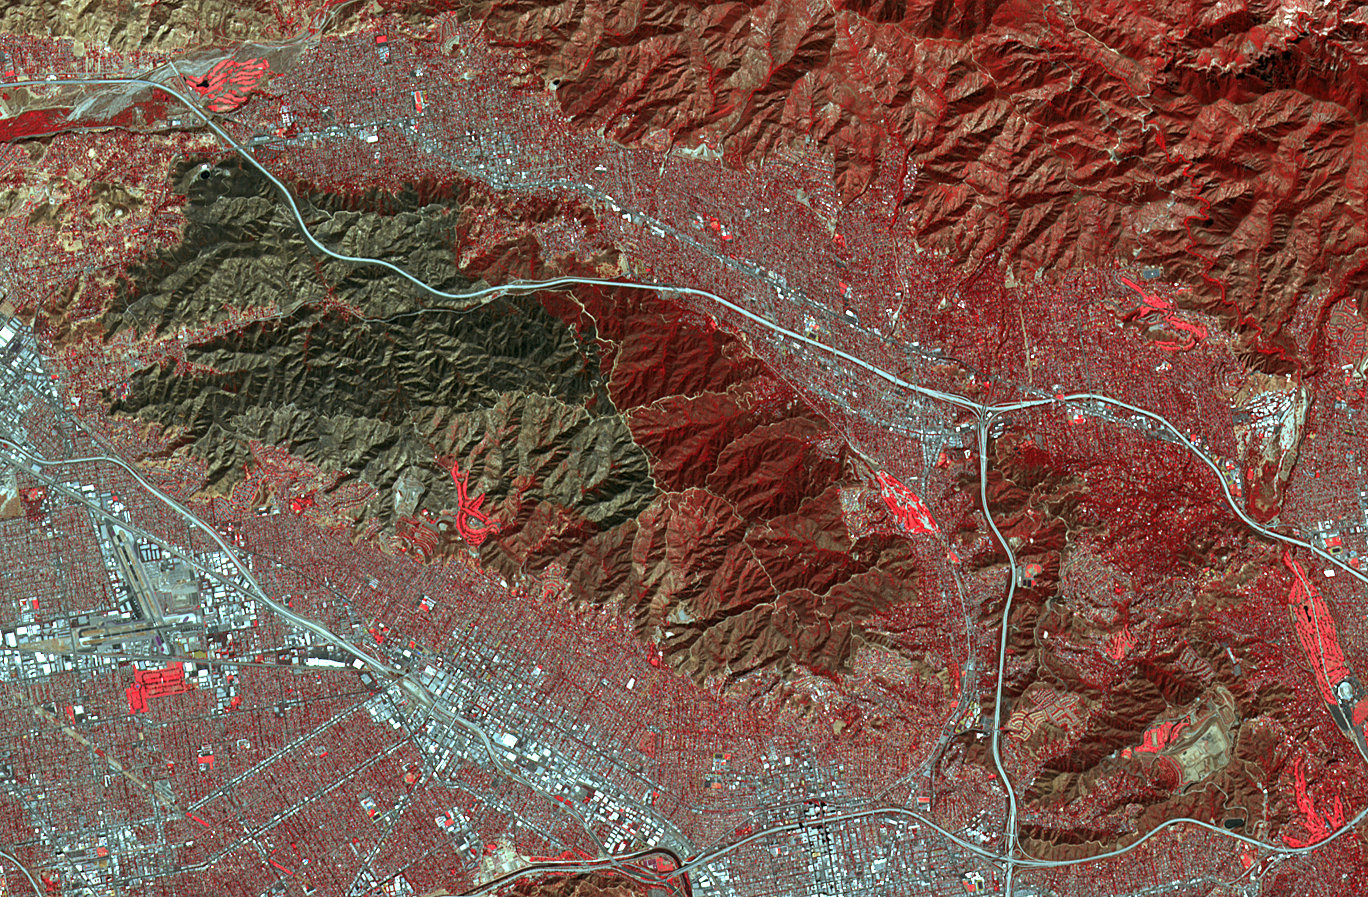

Scar from One of Los Angeles’ Biggest Wildfires Imaged by NASA Satellite

On Sept. 1, 2017, the La Tuna Canyon fire began in the foothills north of Los Angeles. By the time it was contained, it became one of the biggest wildfires in the history of the city in terms of sheer acreage. The fire burned several structures and resulted in a large number of evacuations. The fire could be seen over a large area, from the Hollywood Burbank airport (left side of image), to NASA’s Jet Propulsion Laboratory and the Rose Bowl (right side of image). In this image from the Advanced Spaceborne Thermal Emission and Reflection Radiometer (ASTER) instrument on NASA’s Terra satellite, vegetation is depicted in red (golf courses are particularly prominent), and the burned area is in dark gray. The image was acquired Oct. 7, 2017, covers an area of approximately 8 by 13 miles (13.5 by 20.5 kilometers), and is located at 34.2 degrees north, 118.2 degrees west.

With its 14 spectral bands from the visible to the thermal infrared wavelength region and its high spatial resolution of 15 to 90 meters (about 50 to 300 feet), ASTER images Earth to map and monitor the changing surface of our planet. ASTER is one of five Earth-observing instruments launched Dec. 18, 1999, on Terra. The instrument was built by Japan’s Ministry of Economy, Trade and Industry. A joint U.S./Japan science team is responsible for validation and calibration of the instrument and data products.

The broad spectral coverage and high spectral resolution of ASTER provides scientists in numerous disciplines with critical information for surface mapping and monitoring of dynamic conditions and temporal change. Example applications are: monitoring glacial advances and retreats; monitoring potentially active volcanoes; identifying crop stress; determining cloud morphology and physical properties; wetlands evaluation; thermal pollution monitoring; coral reef degradation; surface temperature mapping of soils and geology; and measuring surface heat balance.

The U.S. science team is located at NASA’s Jet Propulsion Laboratory, Pasadena, Calif. The Terra mission is part of NASA’s Science Mission Directorate, Washington, D.C.

Credit: NASA/METI/AIST/Japan Space Systems, and U.S./Japan ASTER Science Team